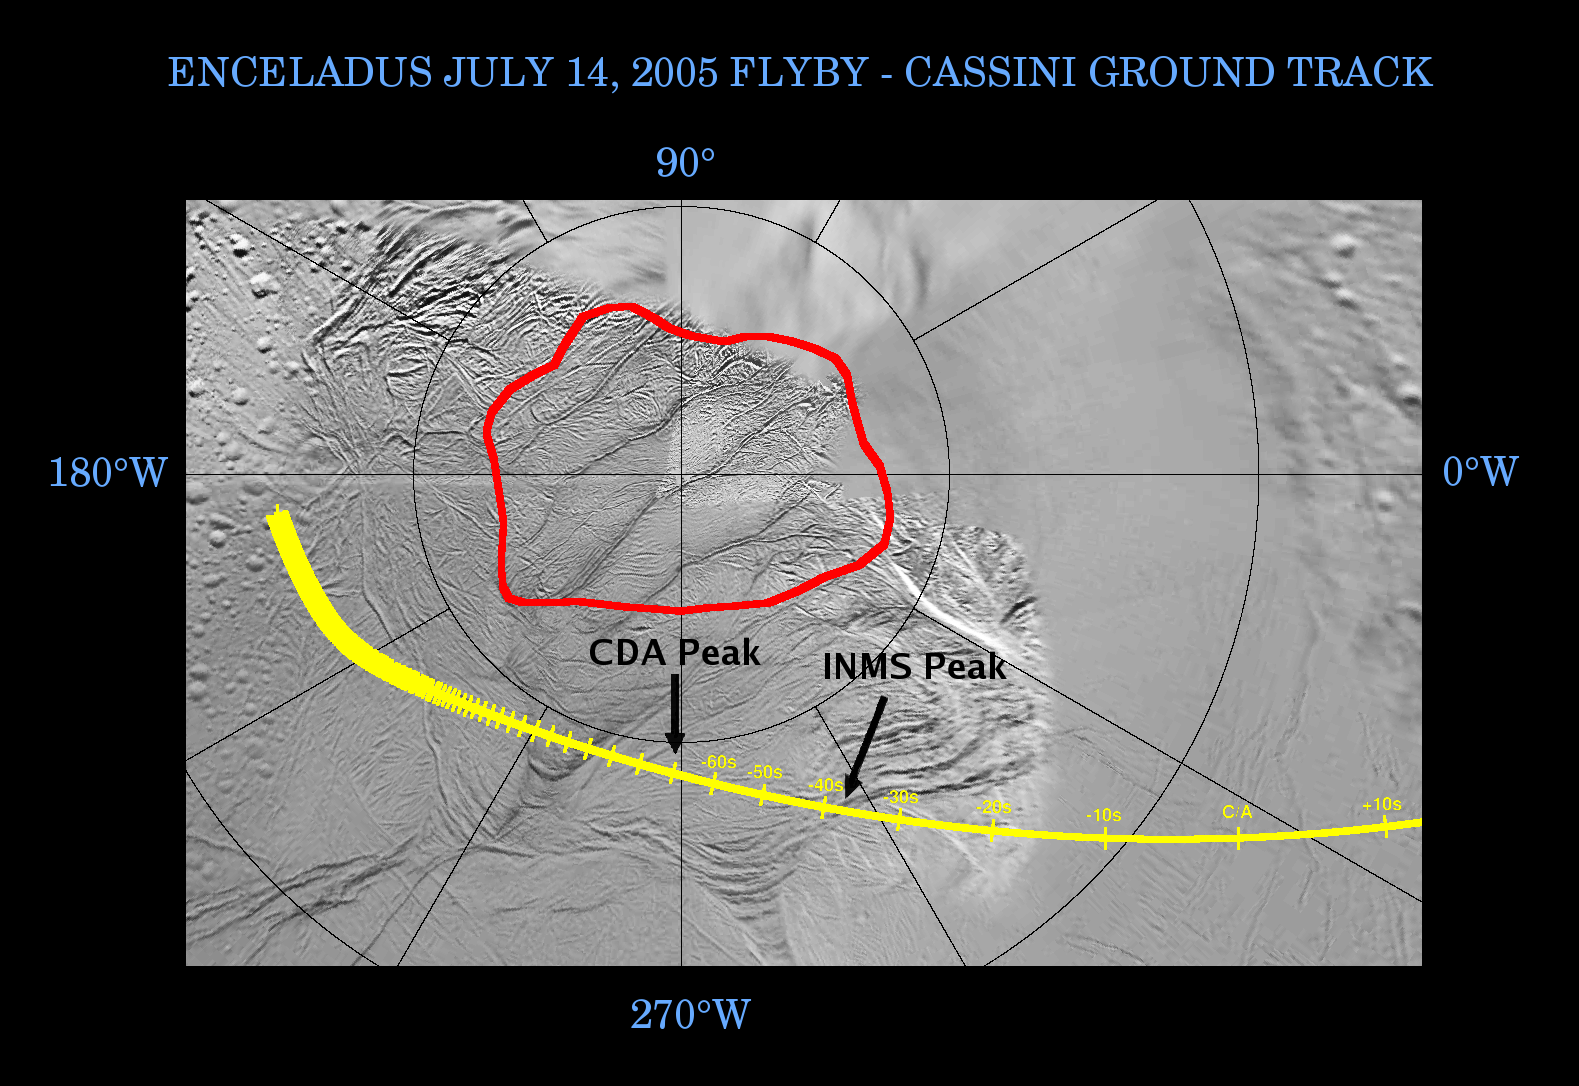

Enceladus: The Plot Thickens

This graphic shows Cassini’s path, or ground track, as it crossed over the surface of Enceladus near the time of closest approach during the flyby on July 14, 2005.

The ground track is indicated by a yellow line, marked by increments of 10 seconds before and after closest approach. The spacecraft came within 175 kilometers (109 miles) from the surface of Enceladus at closest approach.

The red contour encloses the region on Enceladus around the south pole that is the approximate boundary of the warm region, as measured by the composite infrared spectrometer instrument on Cassini. As previously announced, temperatures observed within this region reached as high as 110 Kelvin (-260 Fahrenheit).

As Cassini passed over the southern polar terrain, its ion neutral mass spectrometer and cosmic dust analyzer instruments detected material coming from the surface of the moon. The ion neutral mass spectrometer measured a large peak in the abundance of water vapor at approximately 35 seconds before closest approach to Enceladus, as it flew over the south polar region at an altitude of 270 kilometers (168 miles).

The high rate detector of the cosmic dust analyzer observed a peak in the number of fine, powder-sized icy particles coming from the surface approximately a minute before reaching closest approach at an altitude of 460 kilometers (286 miles). Analysis of this detection points to the south polar region as the source of the material.

Results like these, pouring in from various Cassini instruments, indicate the warm south polar region and, in particular, the ‘tiger stripe’ fractures straddling the south pole, as the sources of heat, water vapor and small, icy particles. Enceladus is a surprisingly active moon. Why its south pole is the site of its activity is a mystery.

The Cassini-Huygens mission is a cooperative project of NASA, the European Space Agency and the Italian Space Agency. The Jet Propulsion Laboratory, a division of the California Institute of Technology in Pasadena, manages the mission for NASA’s Science Mission Directorate, Washington, D.C. The Cassini orbiter was designed, developed and assembled at JPL.

Credit: NASA/JPL/Space Science Institute